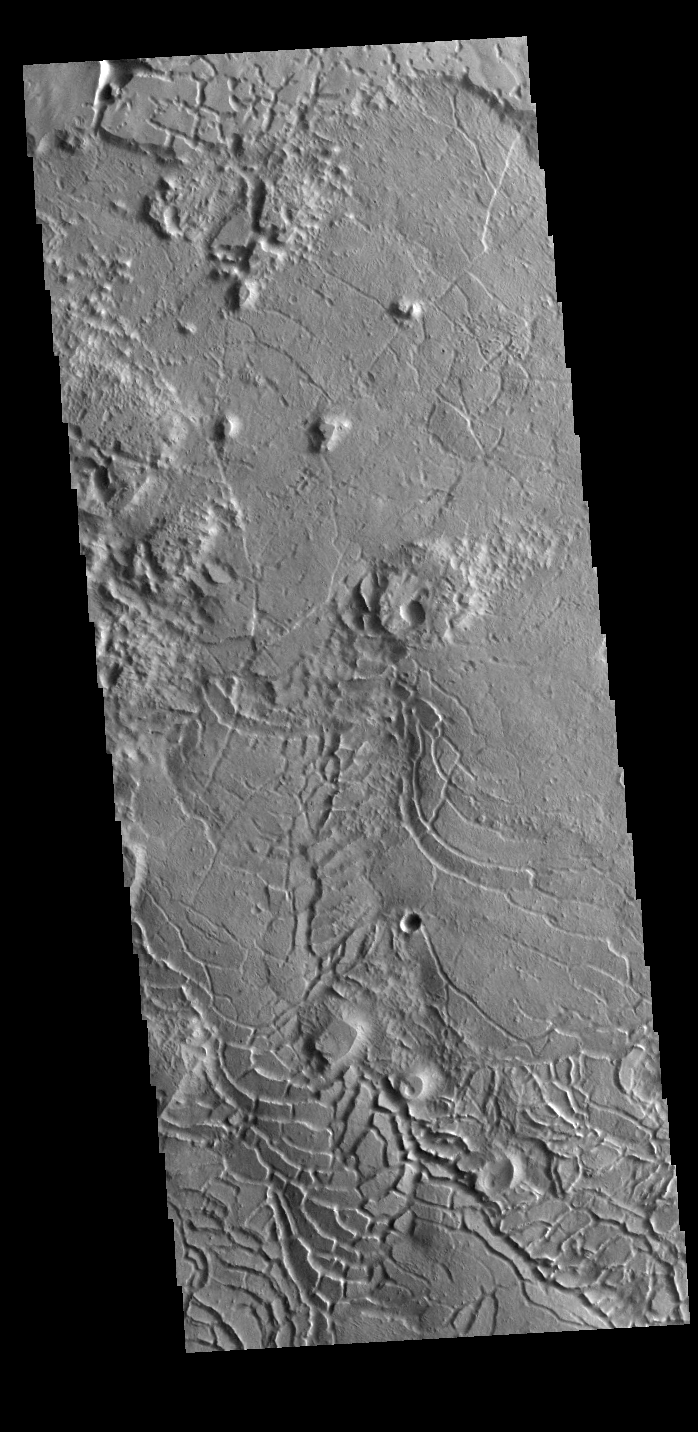

Avernus Colles

The arcuate fractures and broken up surface shown in this image is called Avernus Colles. This unique surface has developed on the southeast margin of Elysium Plainitia.

Credit: NASA/JPL-Caltech/ASU